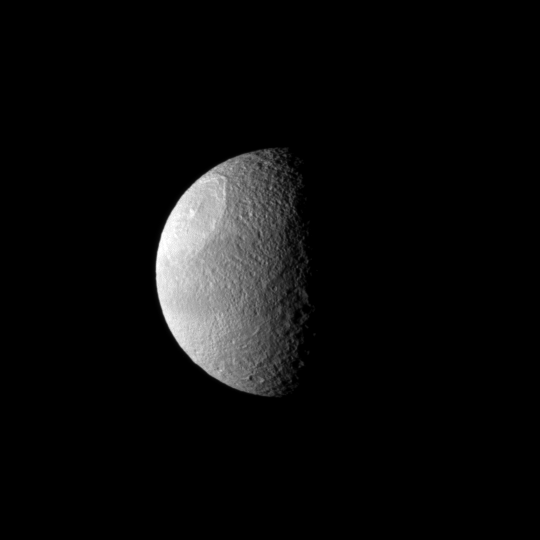

Big Ding on Tethys

A huge impact created Odysseus Crater, which covers a large part of Saturn’s moon Tethys in this Cassini spacecraft image.

Odysseus Crater is 450 kilometers (280 miles) across. This view looks toward the leading hemisphere of Tethys (1,062 kilometers, or 660 miles across). North on Tethys is up and rotated 3 degrees to the left.

The image was taken in visible light with the Cassini spacecraft narrow-angle camera on Jan. 27, 2010. The view was obtained at a distance of approximately 703,000 kilometers (437,000 miles) from Tethys and at a Sun-Tethys-spacecraft, or phase, angle of 79 degrees. Image scale is 4 kilometers (2 miles) per pixel.

The Cassini-Huygens mission is a cooperative project of NASA, the European Space Agency and the Italian Space Agency. The Jet Propulsion Laboratory, a division of the California Institute of Technology in Pasadena, manages the mission for NASA’s Science Mission Directorate, Washington, D.C. The Cassini orbiter and its two onboard cameras were designed, developed and assembled at JPL. The imaging operations center is based at the Space Science Institute in Boulder, Colo.

Credit: NASA/JPL/Space Science Institute